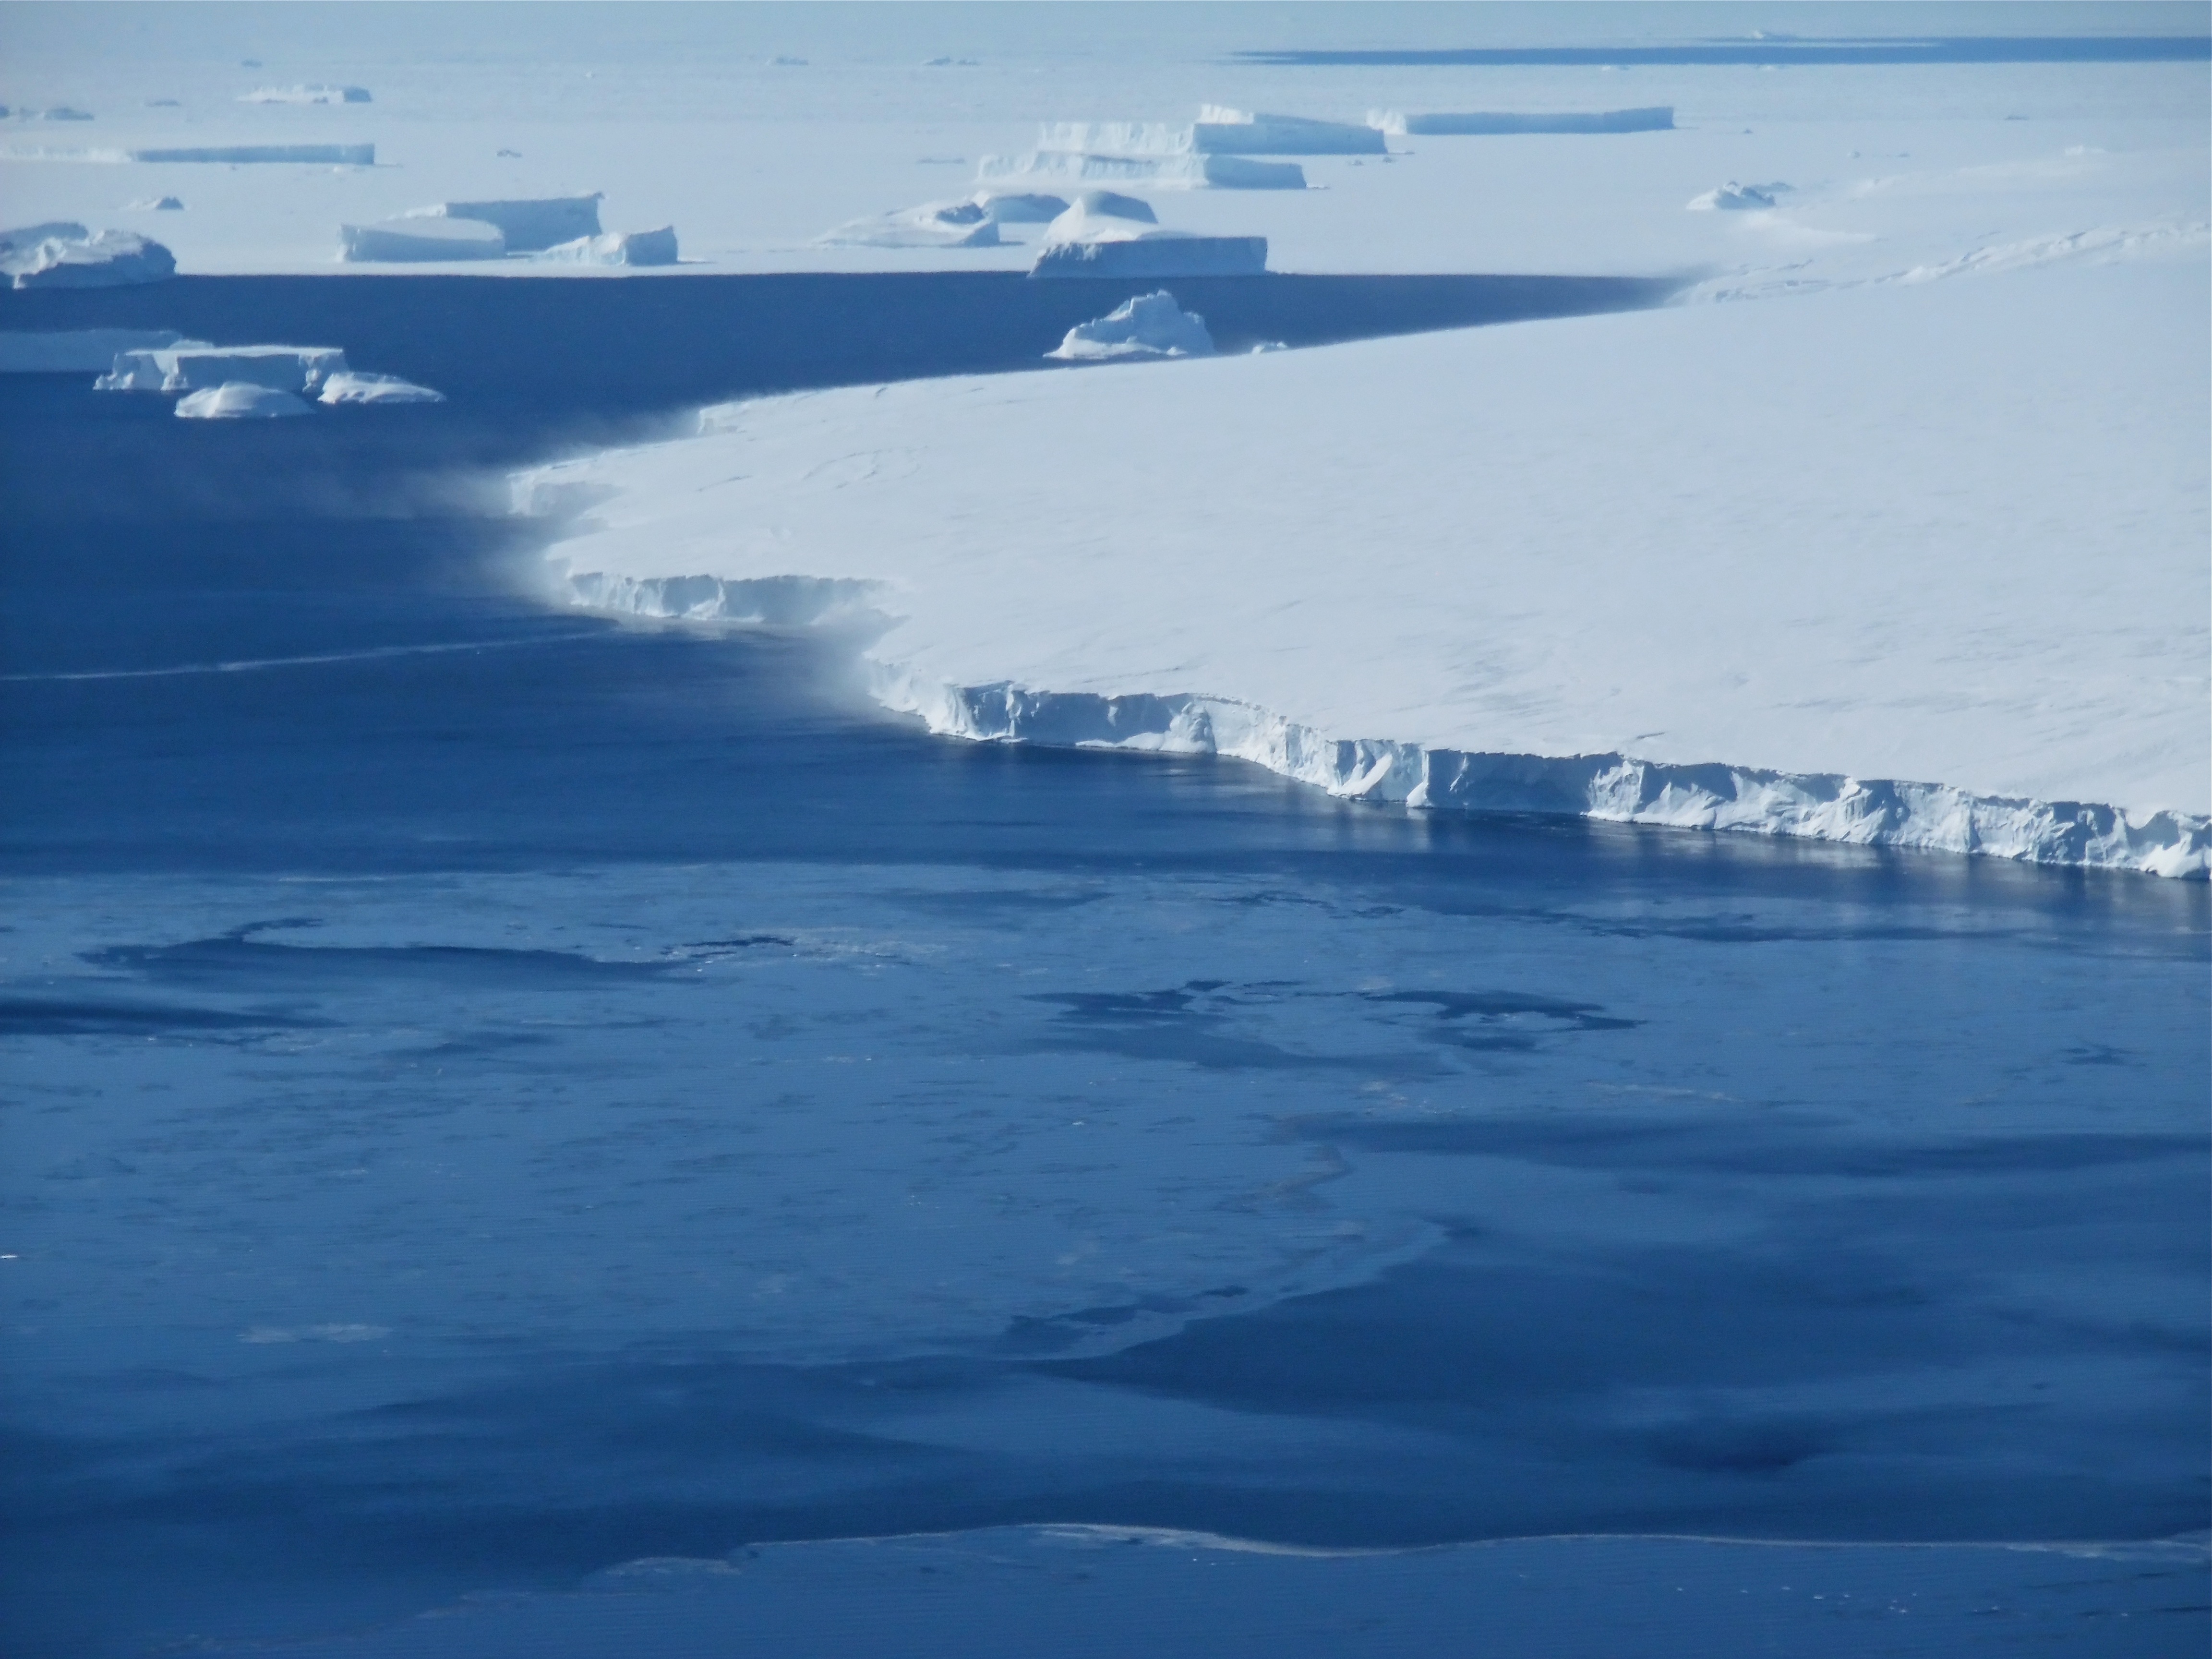

Thurston Island

Snow is blown off of the Thurston Island calving front off of western Antarctica as seen on the IceBridge flight on Nov. 5, 2014. NASA’s Operation IceBridge collected some rare images on a flight out of Punta Arenas, Chile on Nov. 5, 2014, on a science flight over western Antarctica dubbed Ferrigno-Alison-Abbott 01. The crew snapped a few shots of a calving front of the Antarctic ice sheet. This particular flight plan was designed to collect data on changes in ice elevation along the coast near the Ferrigno and Alison ice streams, on the Abbot Ice Shelf, and grounded ice along the Eights Coast.

Credit: NASA/Jim Yungel